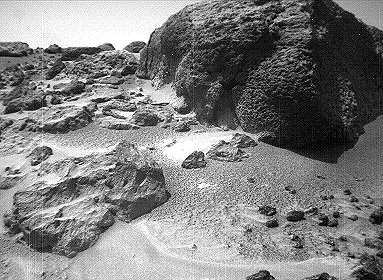

Wind Tails Near “Chimp” – Left Eye

This left image of a stereo image pair of the rock “Chimp” was taken by the Sojourner rover’s front cameras on Sol 72 (September 15). Fine-scale texture on Chimp and other rocks is clearly visible. Wind tails, oriented from lower right to upper left, are seen next to small pebbles in the foreground. These were most likely produced by wind action.

This image and PIA01575 (right eye) make up a stereo pair.

Mars Pathfinder is the second in NASA’s Discovery program of low-cost spacecraft with highly focused science goals. The Jet Propulsion Laboratory, Pasadena, CA, developed and manages the Mars Pathfinder mission for NASA’s Office of Space Science, Washington, D.C. JPL is an operating division of the California Institute of Technology (Caltech).

Photojournal note: Sojourner spent 83 days of a planned seven-day mission exploring the Martian terrain, acquiring images, and taking chemical, atmospheric and other measurements. The final data transmission received from Pathfinder was at 10:23 UTC on September 27, 1997. Although mission managers tried to restore full communications during the following five months, the successful mission was terminated on March 10, 1998.

Credit: NASA/JPL